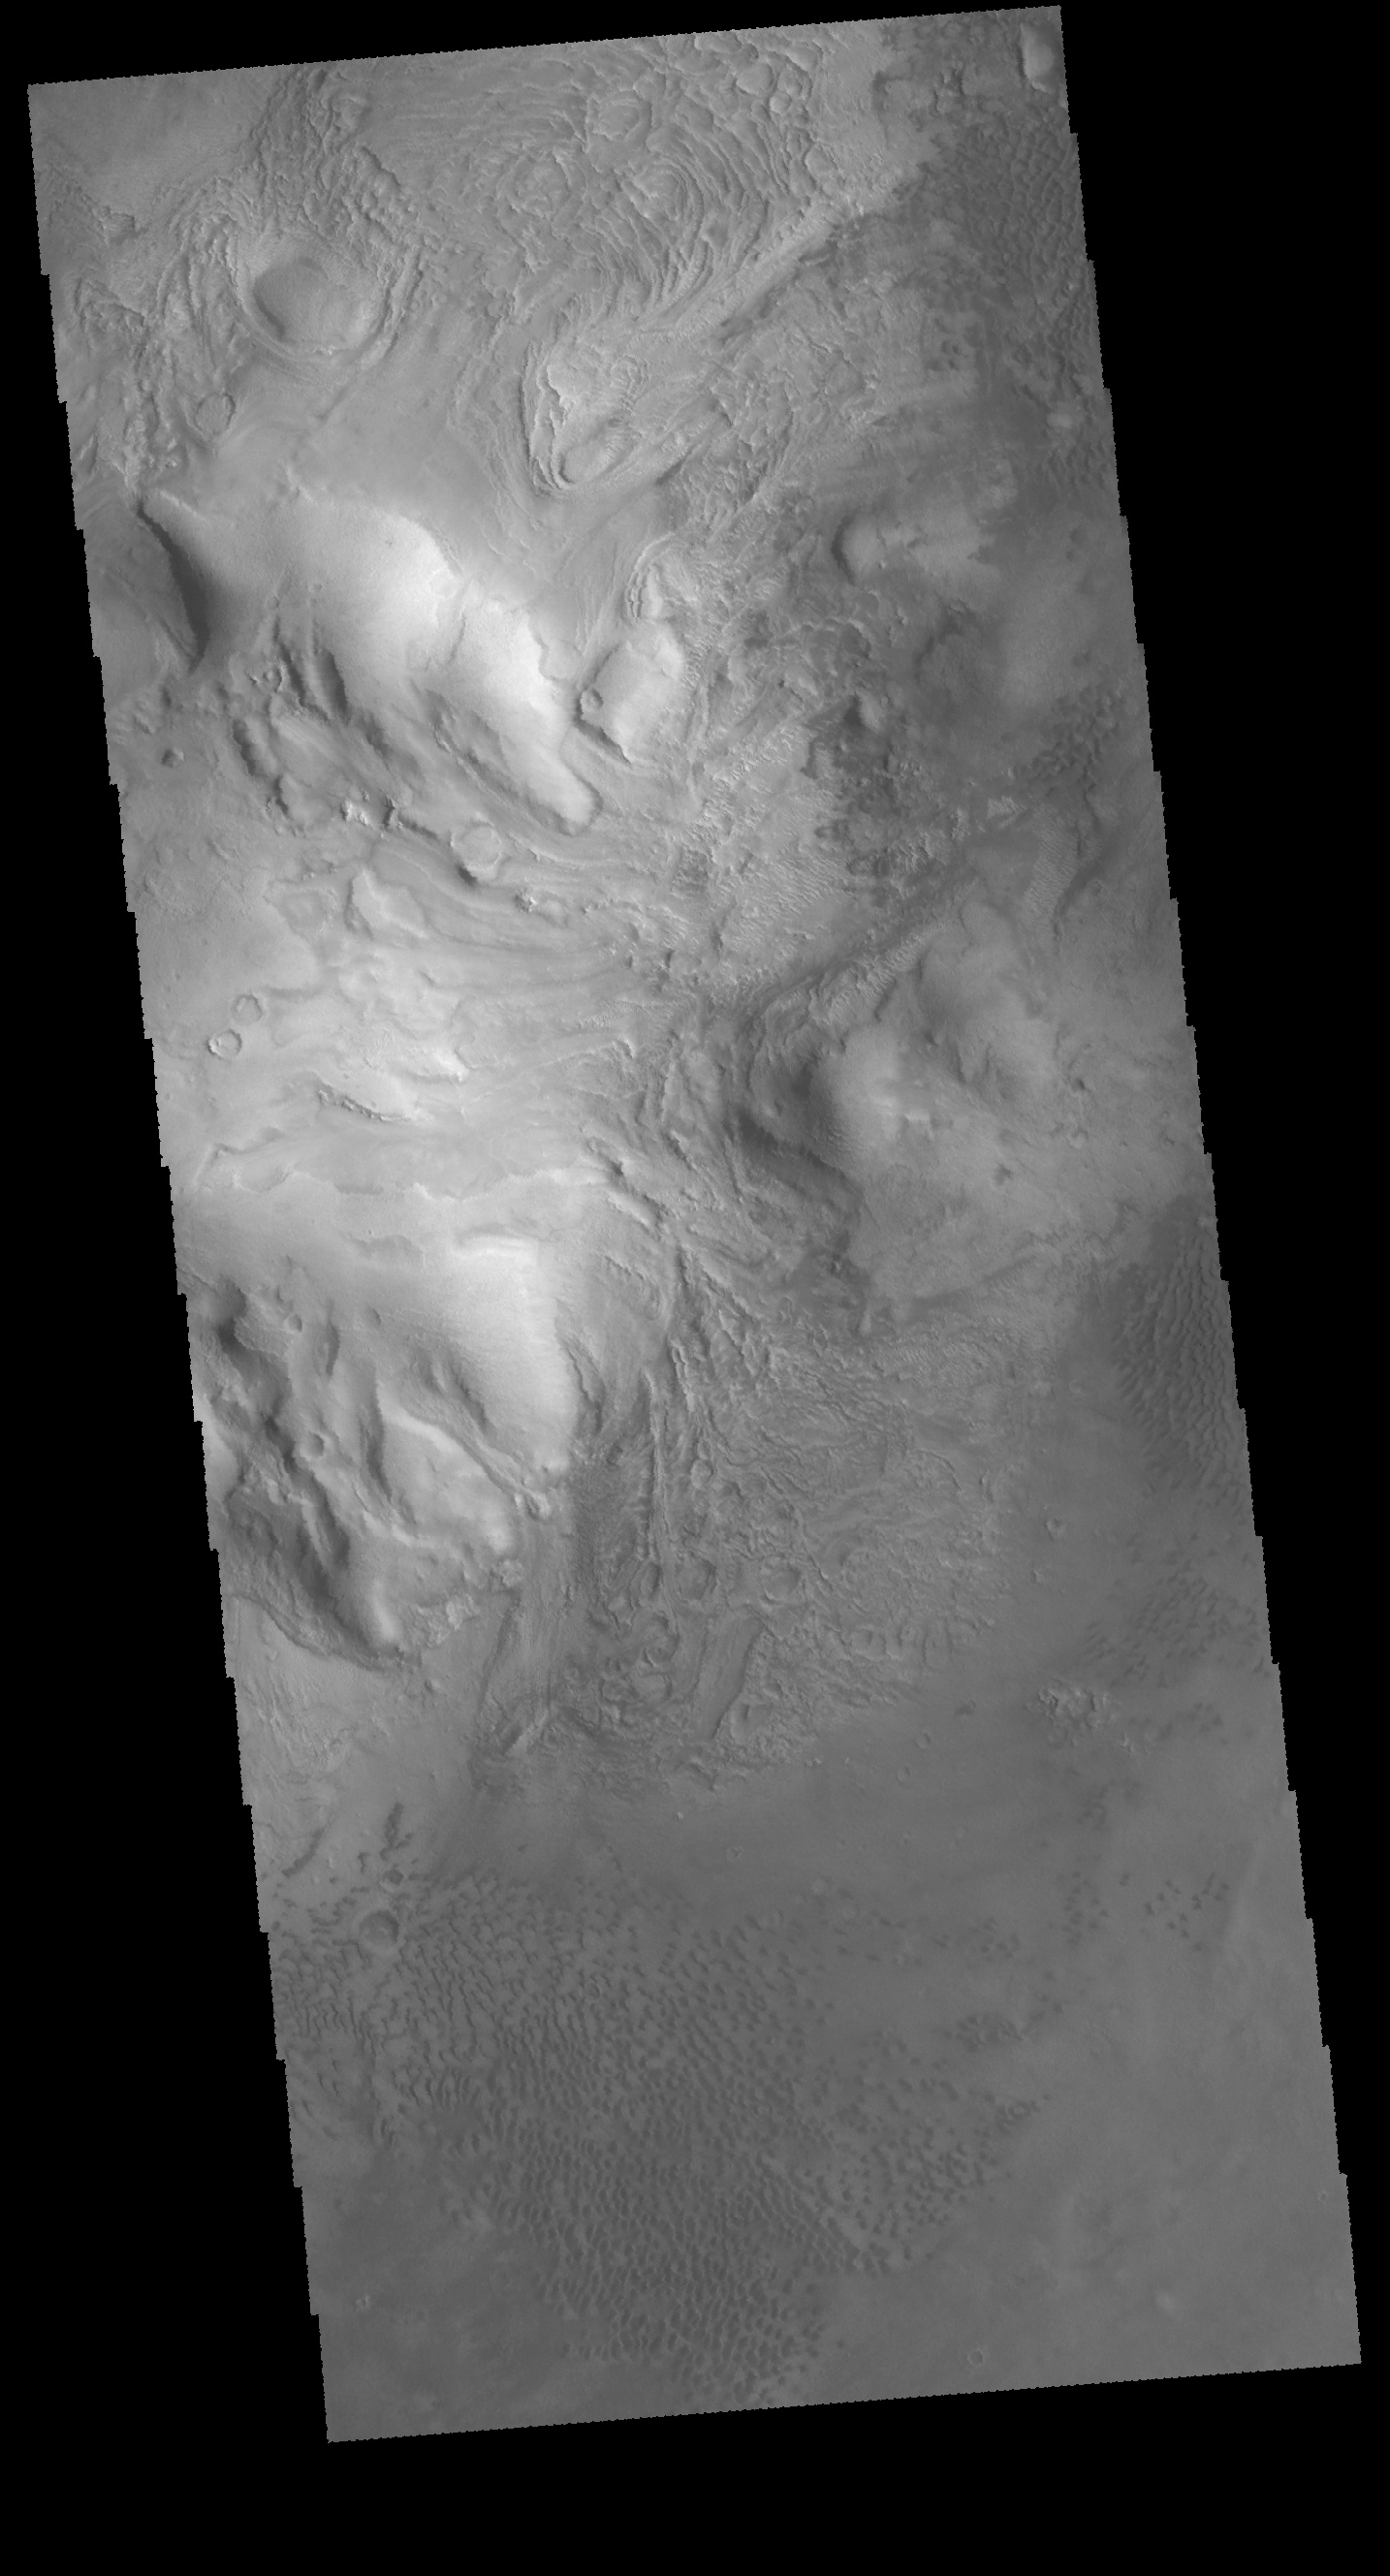

Moreux Crater

This VIS image shows part of the central peak of Moreux Crater and the numerous sand dunes located on the crater floor.

Credit: NASA/JPL-Caltech/ASU